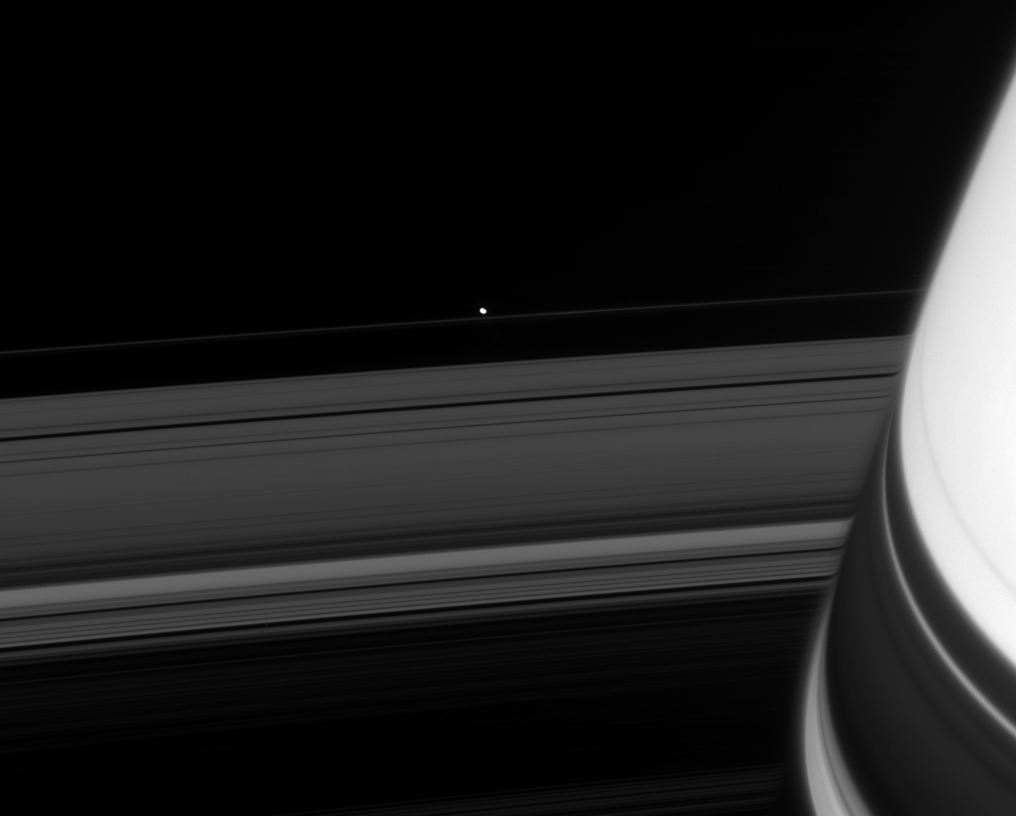

Spotting the Shepherd

Across the darkened expanse of Saturn’s rings, the Cassini spacecraft spies one of the F-ring shepherd moons.

Pandora (84 kilometers, or 52 miles across) orbits Saturn just beyond the outer edges of the F ring. Close to the planet, the image of the rings is slightly distorted by Saturn’s upper atmosphere.

This view looks toward the unilluminated side of the rings from about 8 degrees above the ringplane. At lower right, ring shadows are cast upon the planet.

The Cassini-Huygens mission is a cooperative project of NASA, the European Space Agency and the Italian Space Agency. The Jet Propulsion Laboratory, a division of the California Institute of Technology in Pasadena, manages the mission for NASA’s Science Mission Directorate, Washington, D.C. The Cassini orbiter and its two onboard cameras were designed, developed and assembled at JPL. The imaging operations center is based at the Space Science Institute in Boulder, Colo.

Credit: NASA/JPL/Space Science Institute